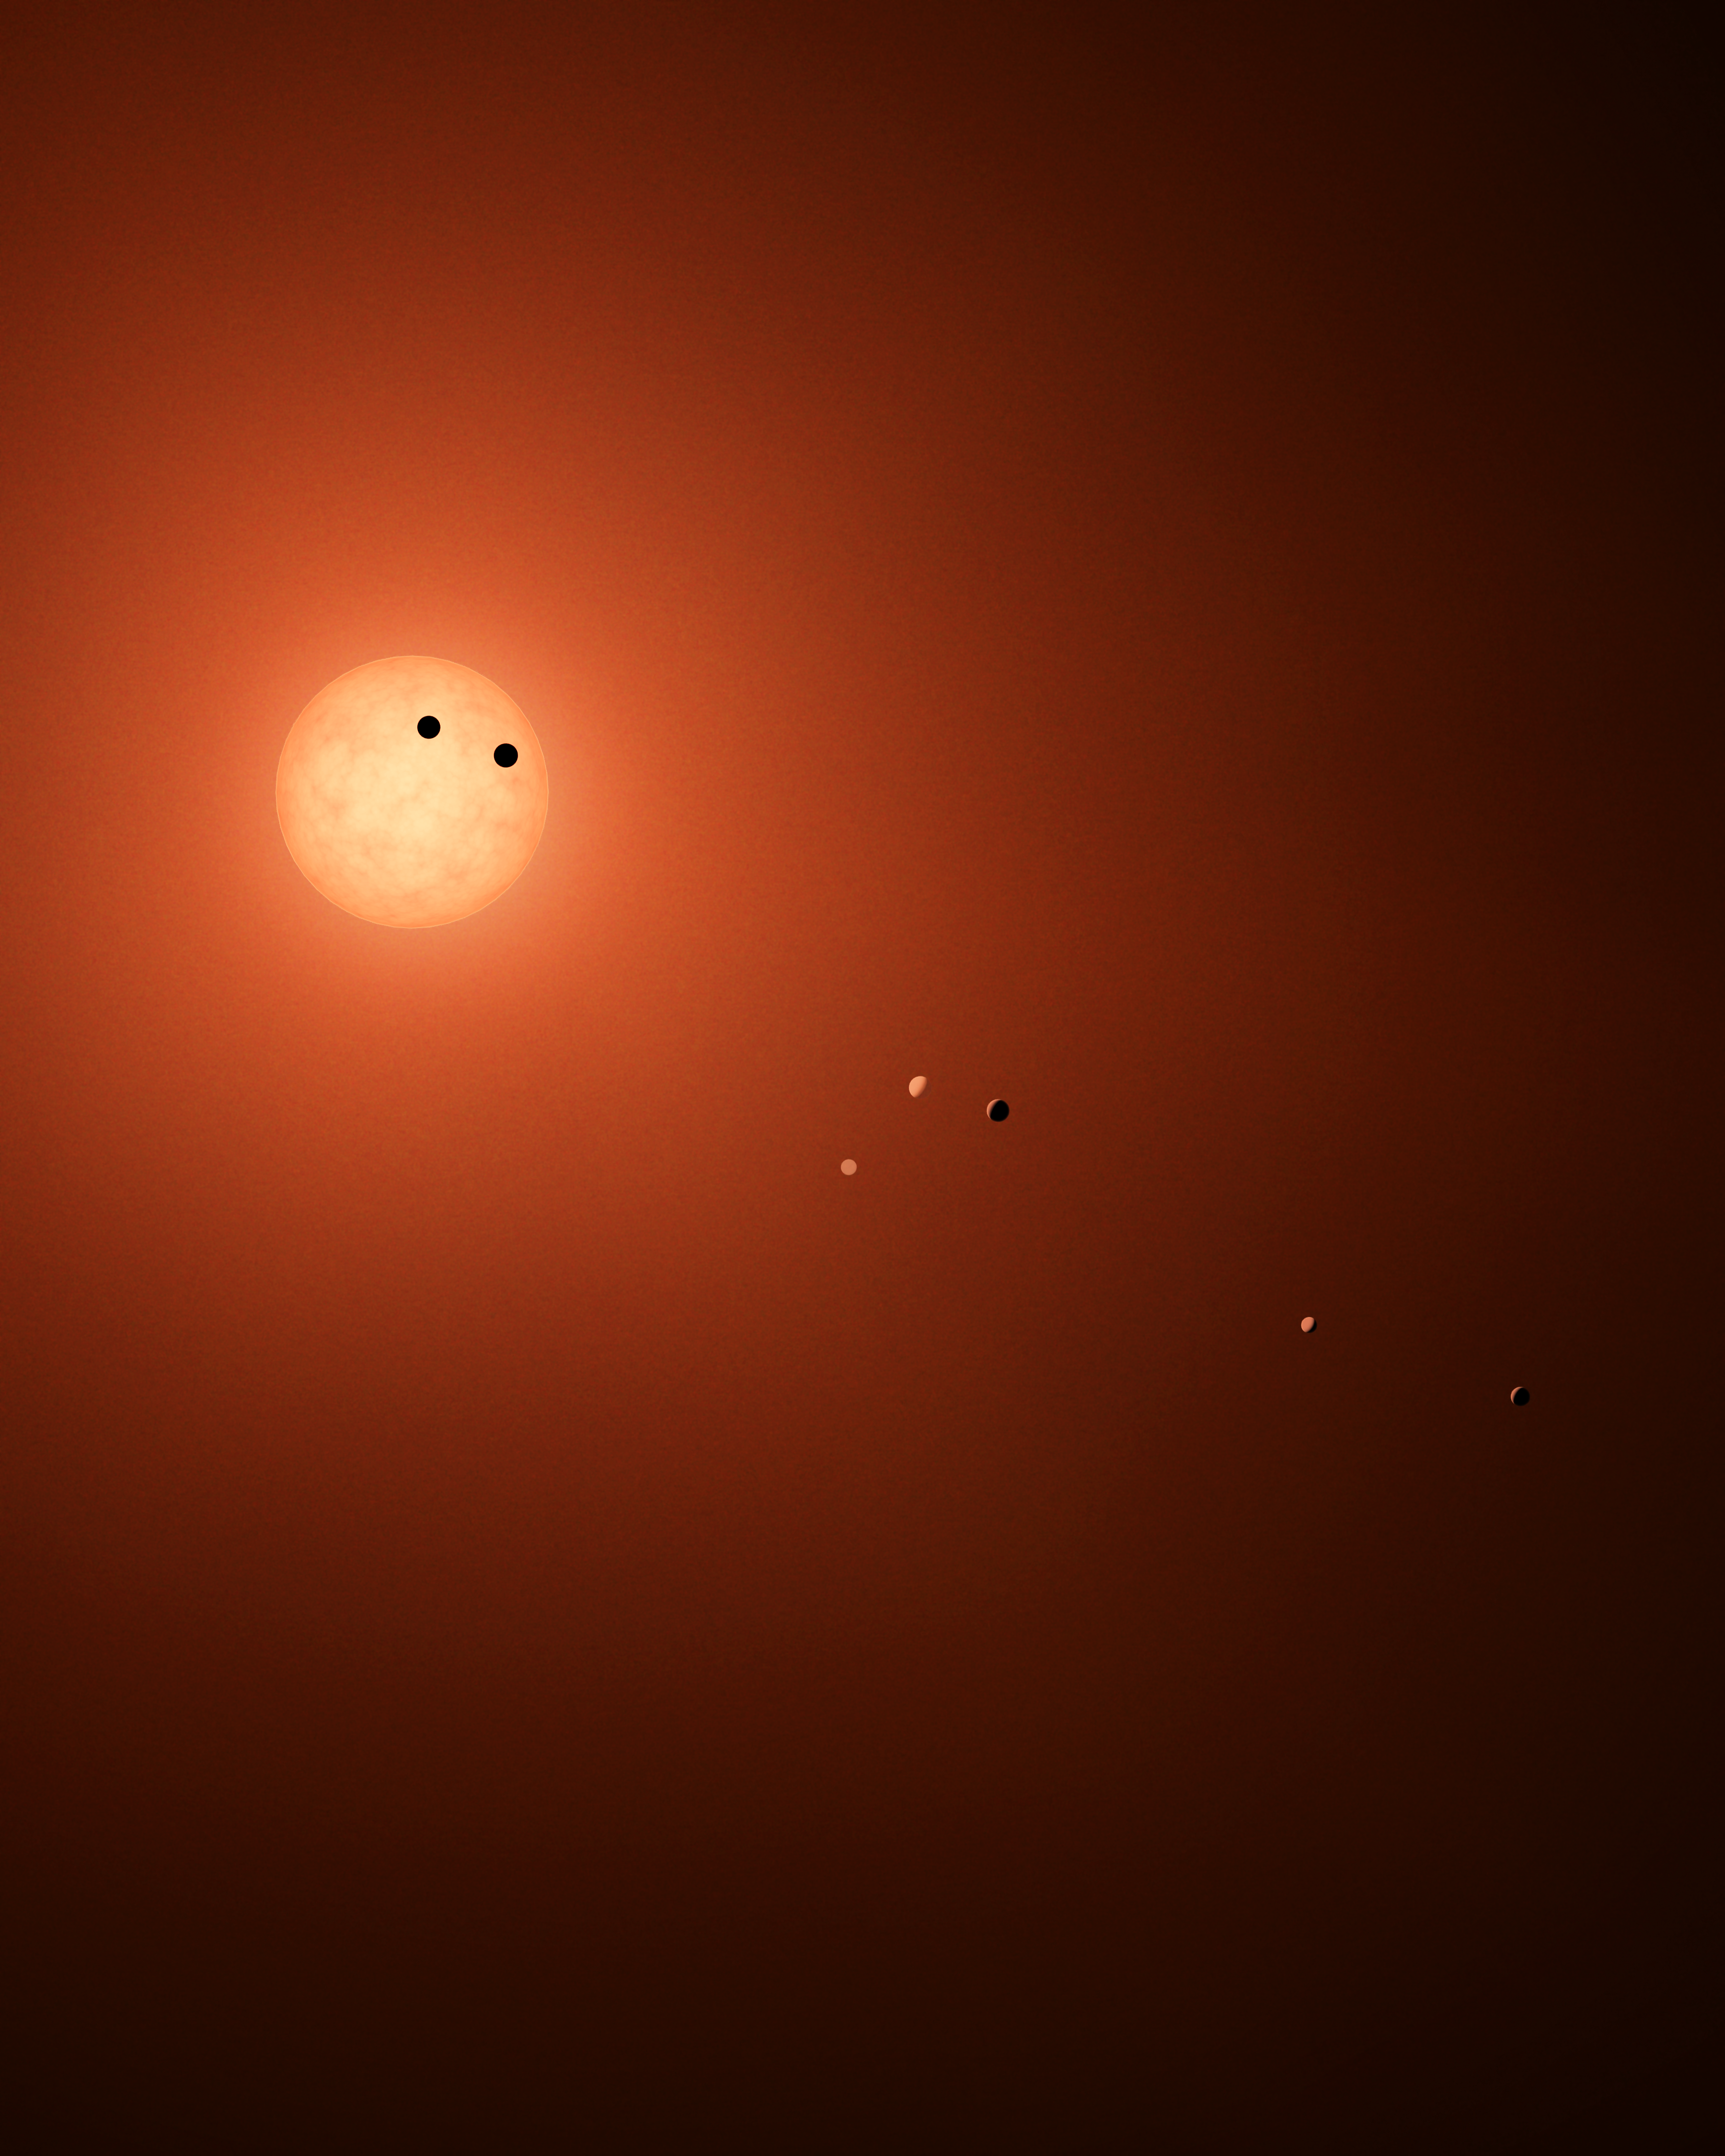

Transit Illustration of TRAPPIST-1

This illustration shows the seven TRAPPIST-1 planets as they might look as viewed from Earth using a fictional, incredibly powerful telescope. The sizes and relative positions are correctly to scale: This is such a tiny planetary system that its sun, TRAPPIST-1, is not much bigger than our planet Jupiter, and all the planets are very close to the size of Earth. Their orbits all fall well within what, in our solar system, would be the orbital distance of our innermost planet, Mercury. With such small orbits, the TRAPPIST-1 planets complete a “year” in a matter of a few Earth days: 1.5 for the innermost planet, TRAPPIST-1b, and 20 for the outermost, TRAPPIST-1h.

This particular arrangement of planets with a double-transit reflect an actual configuration of the system during the 21 days of observations made by NASA’s Spitzer Space Telescope in late 2016.

The system has been revealed through observations from NASA’s Spitzer Space Telescope and the ground-based TRAPPIST (TRAnsiting Planets and PlanetesImals Small Telescope) telescope, as well as other ground-based observatories. The system was named for the TRAPPIST telescope.

NASA’s Jet Propulsion Laboratory, Pasadena, California, manages the Spitzer Space Telescope mission for NASA’s Science Mission Directorate, Washington. Science operations are conducted at the Spitzer Science Center at Caltech, also in Pasadena. Spacecraft operations are based at Lockheed Martin Space Systems Company, Littleton, Colorado. Data are archived at the Infrared Science Archive housed at Caltech/IPAC. Caltech manages JPL for NASA.

Credit: NASA/JPL-Caltech